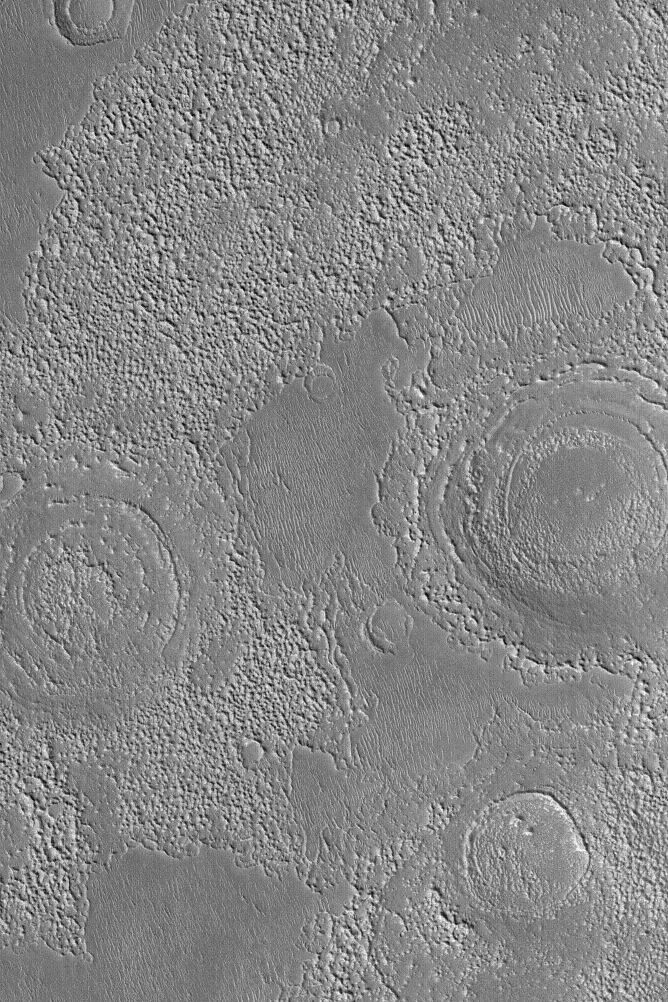

Buried Mid-Latitude Craters

MGS MOC Release No. MOC2-577, 17 December 2003

This September 2003 Mars Global Surveyor (MGS) Mars Orbiter Camera (MOC) picture shows six circular features, three of which exhibit concentric, or “bullseye,” patterns within them. Each circular feature is the remains of a partly-buried, partly-eroded, and partly-filled meteor impact crater. These occur in northeastern Arabia Terra. Areas such as this, located near the middle latitudes of Mars, commonly have a “scabby” or roughened appearance. The cause of this “terrain roughening” texture is unknown, although some scientists have speculated that it might result from the erosion and removal (by way of sublimation) of ground ice. This idea remains highly speculative. These features are located near 28.4°N, 317.5°W. The image covers an area 3 km (1.9 mi) wide; sunlight illuminates the scene from the lower left.

Credit: NASA/JPL/Malin Space Science Systems